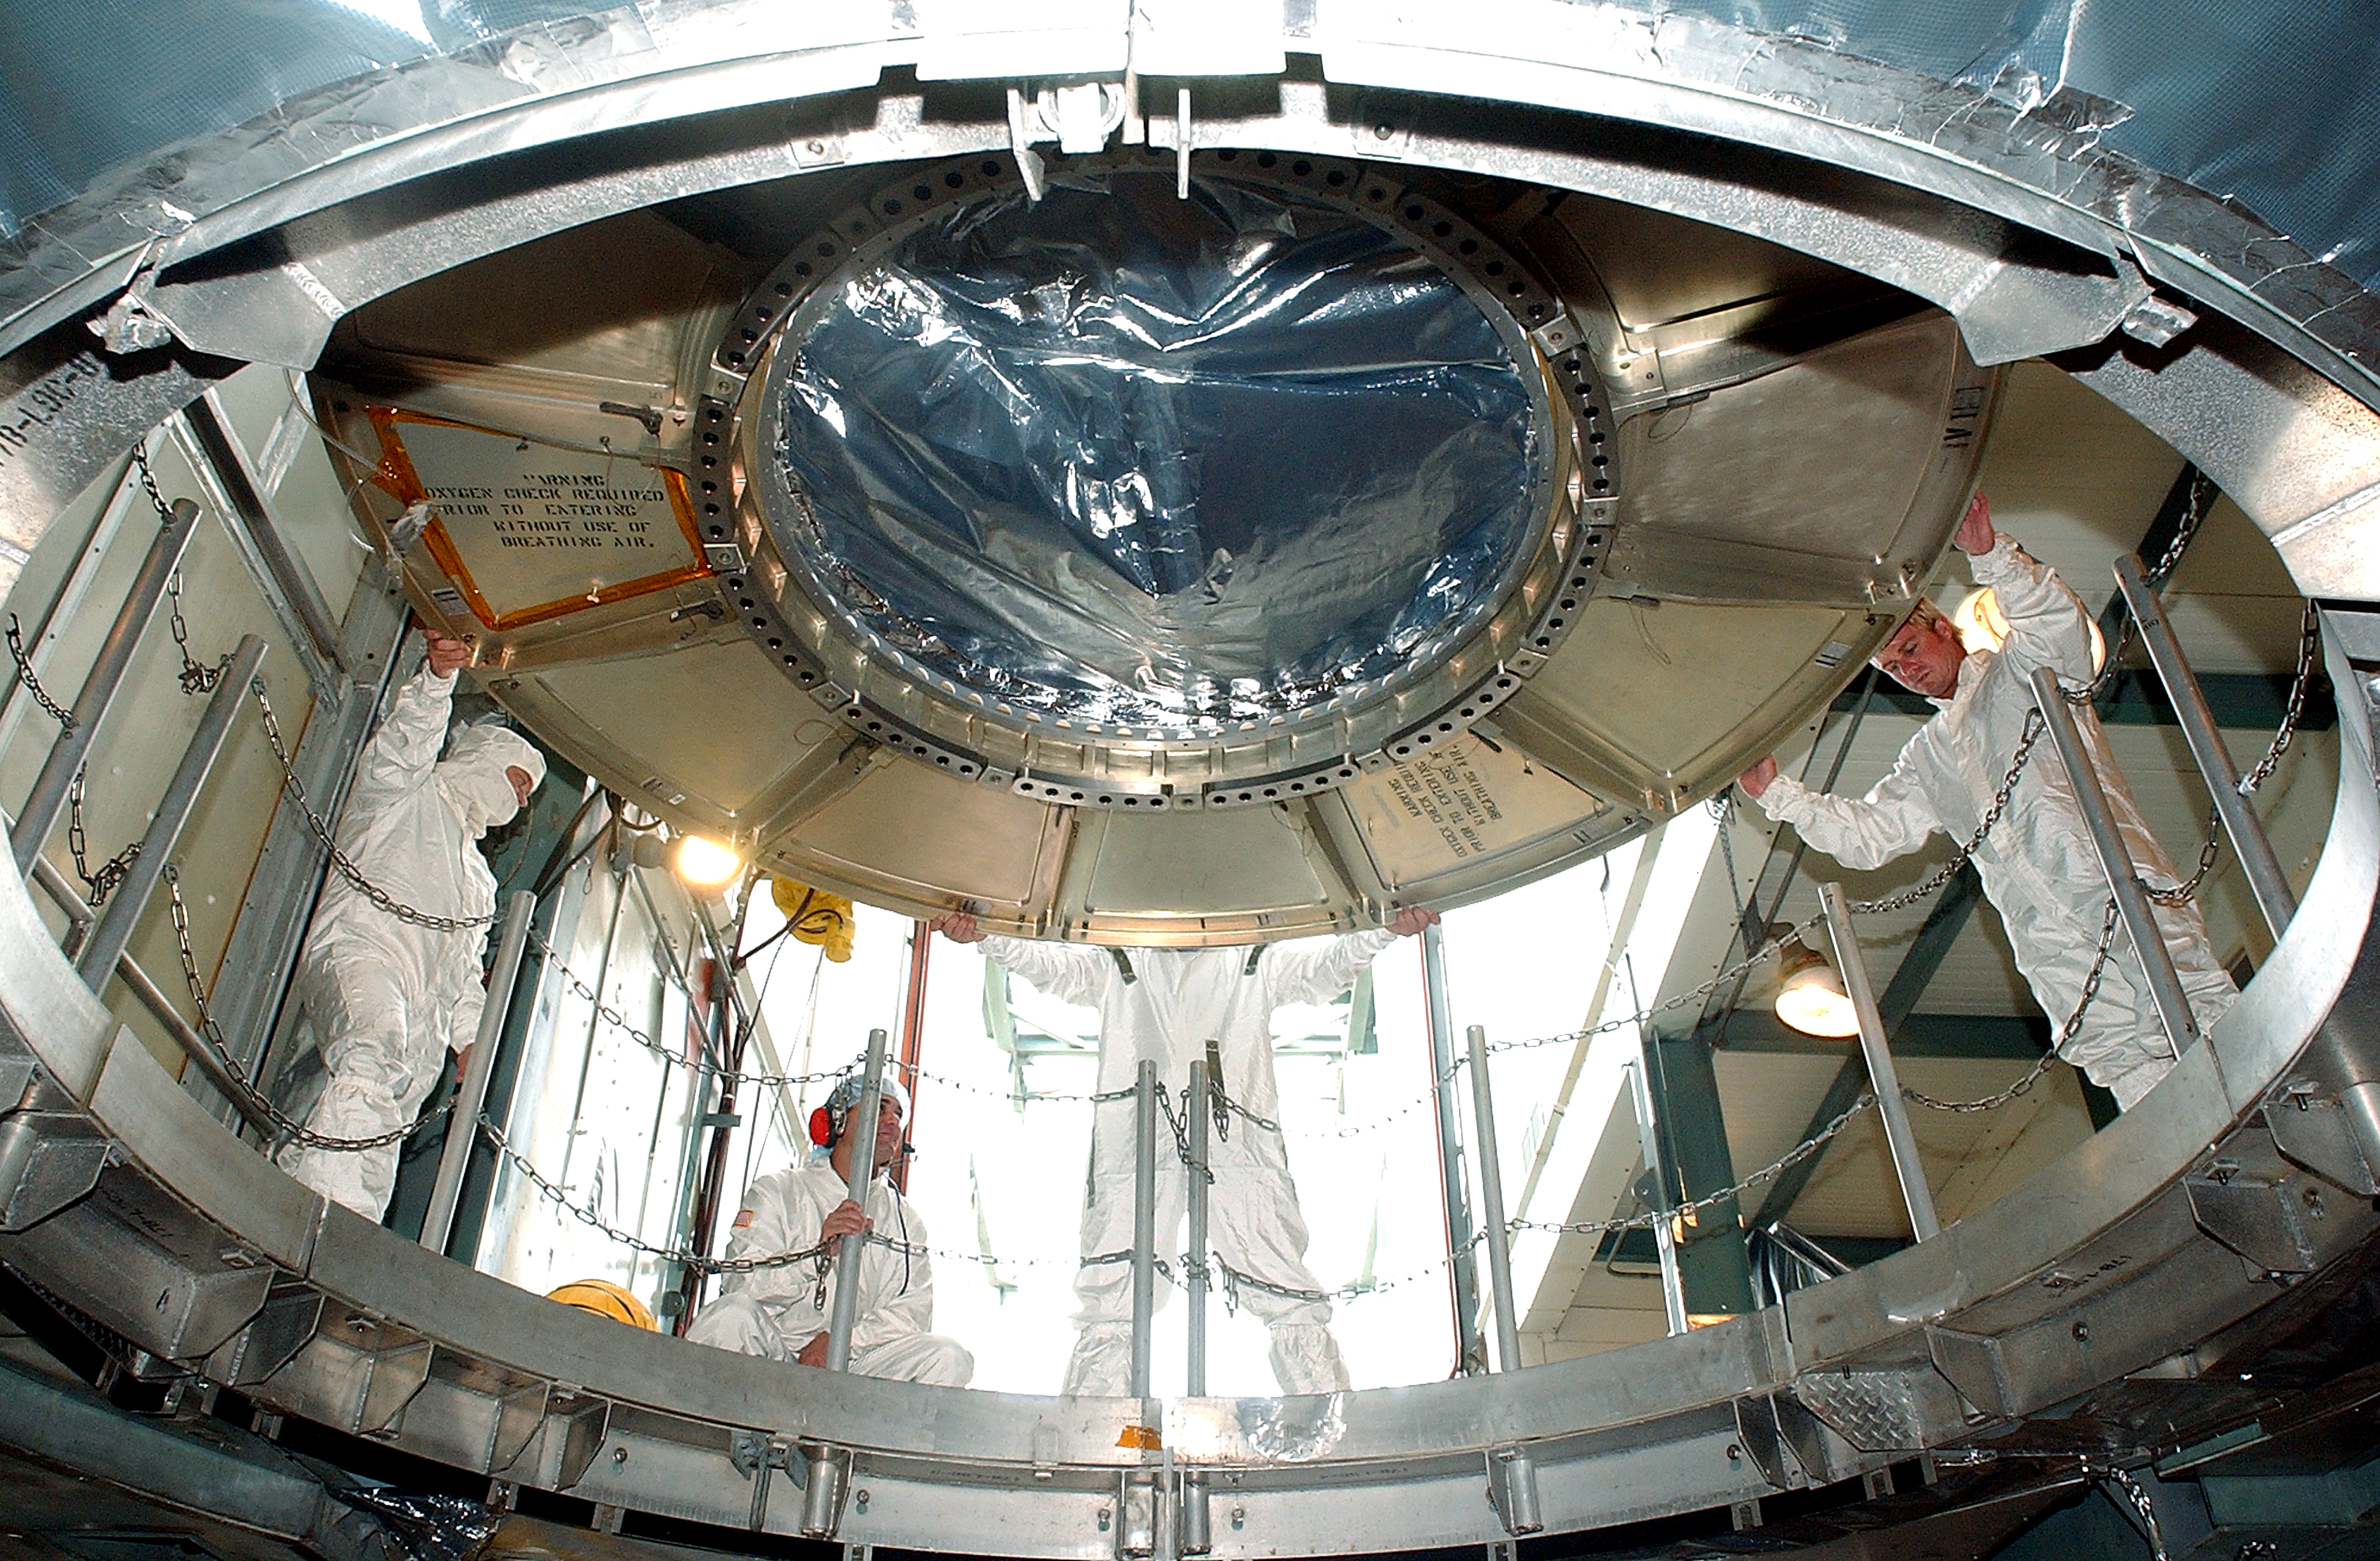

Spitzer Transferred to Rocket

The Spitzer Space Telescope is transferred from the clean room to the top of its Delta II rocket on August 10, 2003.

Credit: NASA/KSC